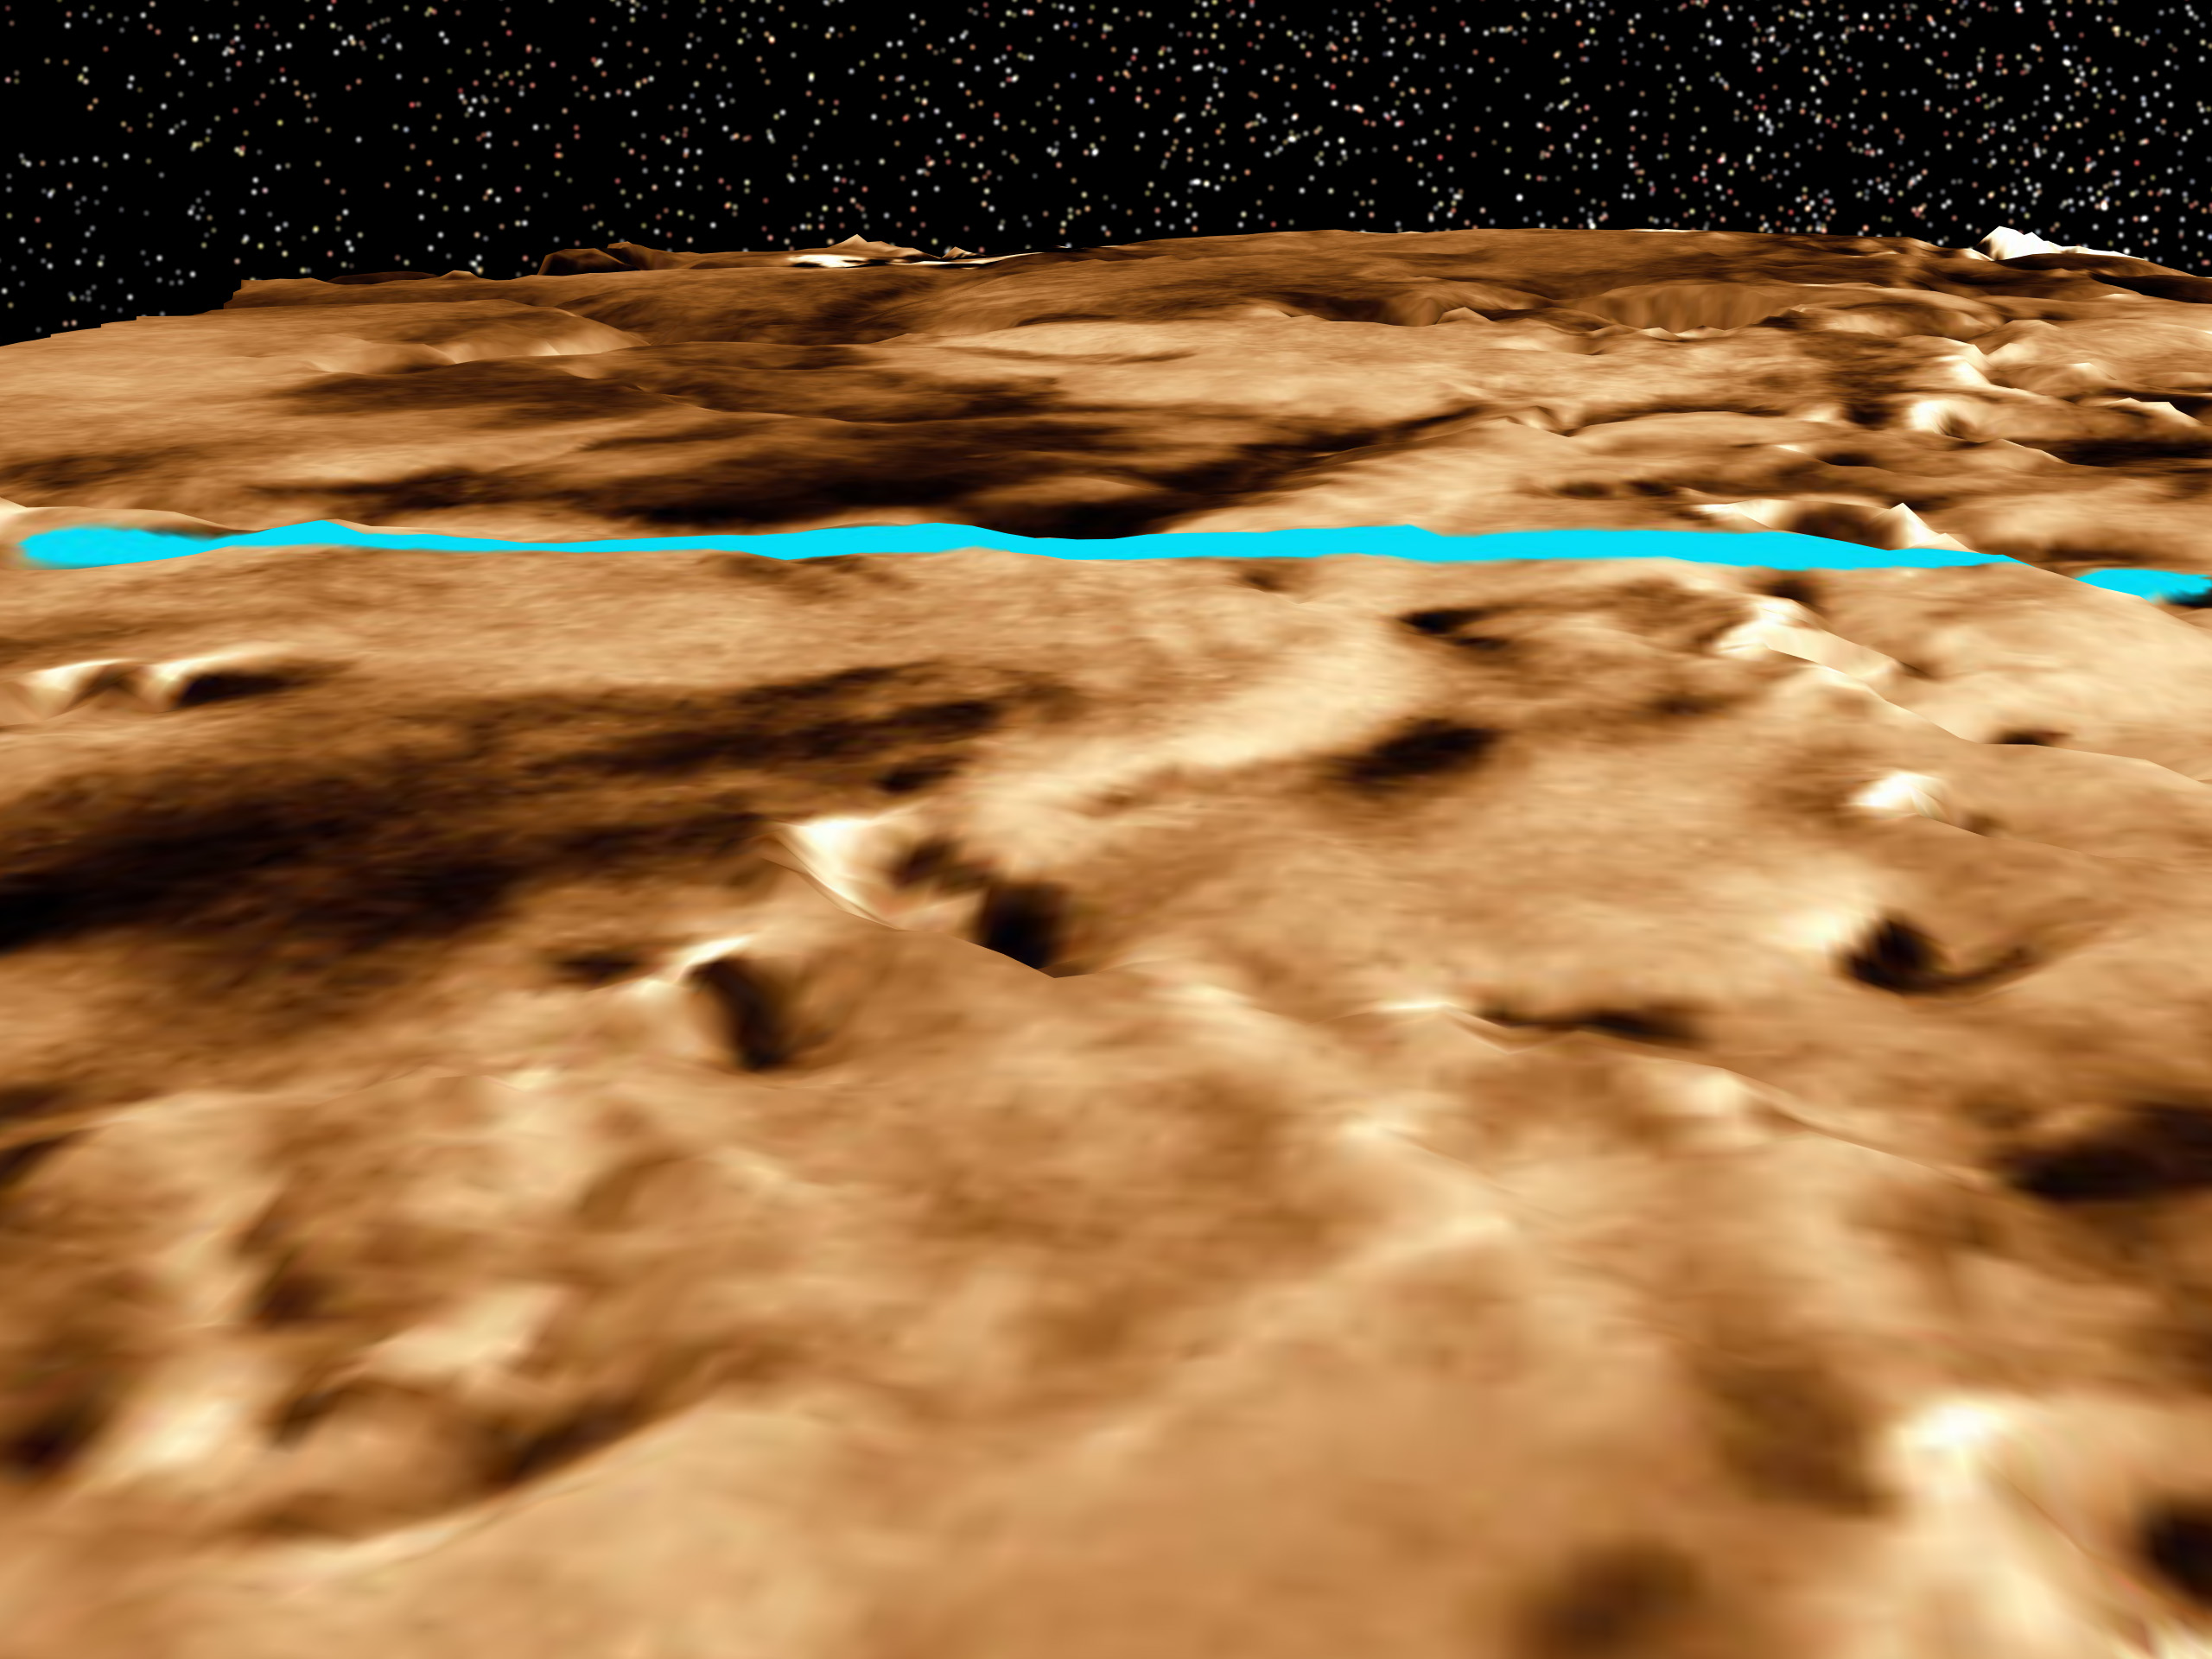

Proposed Mars Polar Lander Landing Site (Perspective View 2)

This three-dimensional perspective view of the Martian polar layered terrain was created by combining Viking images with Mars Global Surveyor Mars Orbiter Laser Altimeter measurements of the height of the surface. A bright blue ellipse indicates the landing location of the landing site. The ellipse is 5 kilometers wide and 90 kilometers long. . The landing site is located at latitude 76 degrees South, longitude 195 degrees West.

Launched Jan. 3, Mars Polar Lander will set down gently on the Red Planet Dec. 3 for the start of a three-month mission to help scientists study the planet’s climate history. Polar Lander was launched toward a Colorado-sized area at about 75 degrees south latitude on Mars. Mission planners have been reviewing images and three-dimensional topographic measurements from NASA’s orbiting Mars Global Surveyor mission to pick a safe and scientifically interesting spot to land.

Piggybacking on the Polar Lander are two basketball-sized aeroshells containing the Deep Space 2 microprobes. Part of NASA’s New Millennium program, which tests risky new technologies for future science missions, these two grapefruit-sized penetrators will smash into Mars at about 400 mph and search for signs of water ice about 3 feet below the surface.

Mars Polar Lander and its companion mission, the Mars Climate Orbiter, make up the second wave of spacecraft in the long-term Mars Surveyor Program, which is managed by the Jet Propulsion Laboratory for NASA’s Office of Space Science. JPL’s industrial partner in the development and operation of the Mars Global Surveyor, Polar Lander, and Climate Orbiter spacecraft is Lockheed Martin Astronautics, Denver, CO. JPL is a division of the California Institute of Technology, Pasadena, CA.

Credit: NASA/JPL